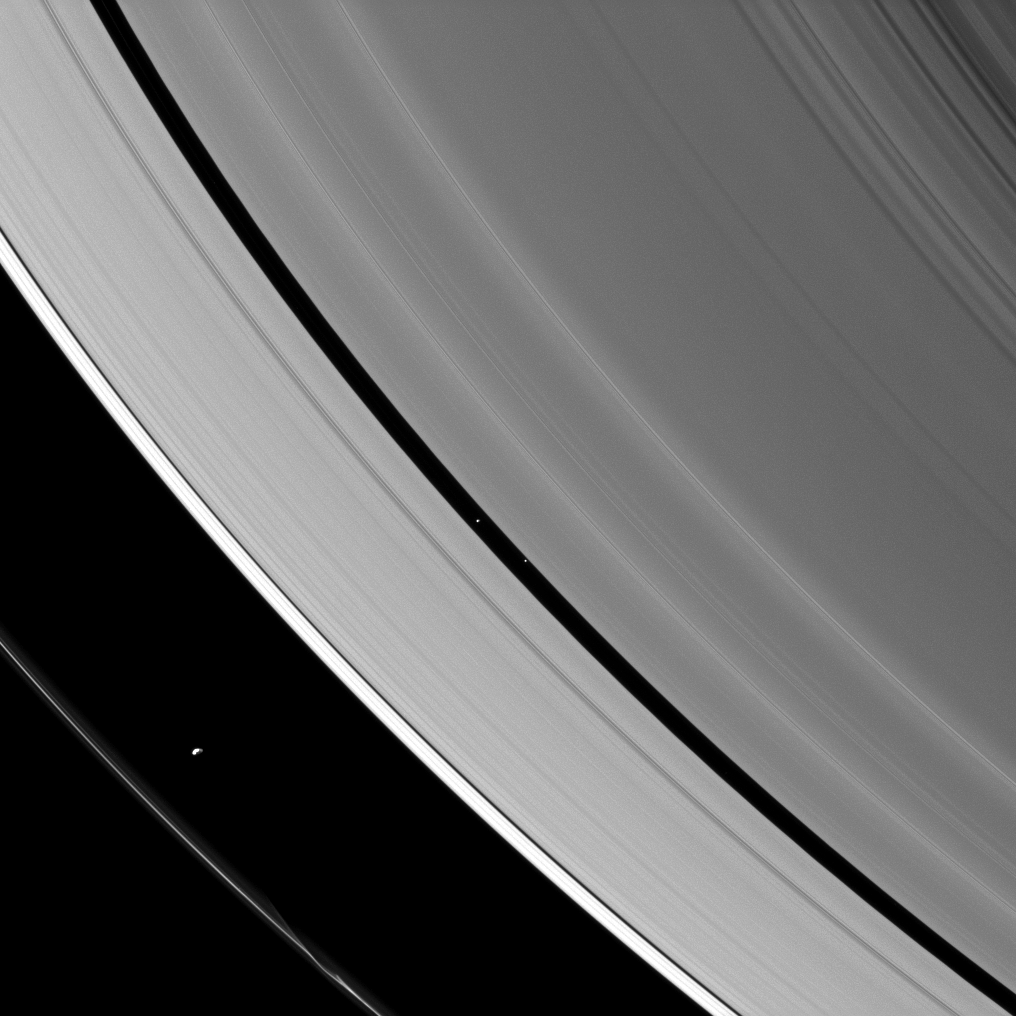

Moons at Work

The ring-region Saturnian moons Prometheus and Pan are both caught “herding” their respective rings in this image. Through their gravitational disturbances of nearby ring particles, one moon maintains a gap in the outer A ring and the other helps keep a ring narrowly confined.

Prometheus (53 miles, or 86 kilometers across), together with Pandora (not seen in this image), maintains the narrow F ring seen at the bottom left in this image. Pan (17 miles, or 28 kilometers across) holds open the Encke gap in which it finds itself embedded in the center. The bright dot near the inner edge of the Encke gap is a background star.

This view looks toward the unilluminated side of the rings from about 29 degrees below the ringplane. The image was taken in visible violet light with the Cassini spacecraft narrow-angle camera on Sept. 18, 2012.

The view was acquired at a distance of approximately 1.4 million miles (2.3 million kilometers) from Pan and at a Sun-Pan-spacecraft, or phase, angle of 98 degrees. Image scale is 9 miles (14 kilometers) per pixel.

The Cassini-Huygens mission is a cooperative project of NASA, the European Space Agency and the Italian Space Agency. The Jet Propulsion Laboratory, a division of the California Institute of Technology in Pasadena, manages the mission for NASA’s Science Mission Directorate, Washington, D.C. The Cassini orbiter and its two onboard cameras were designed, developed and assembled at JPL. The imaging operations center is based at the Space Science Institute in Boulder, Colo.

Credit: NASA/JPL-Caltech/Space Science Institute